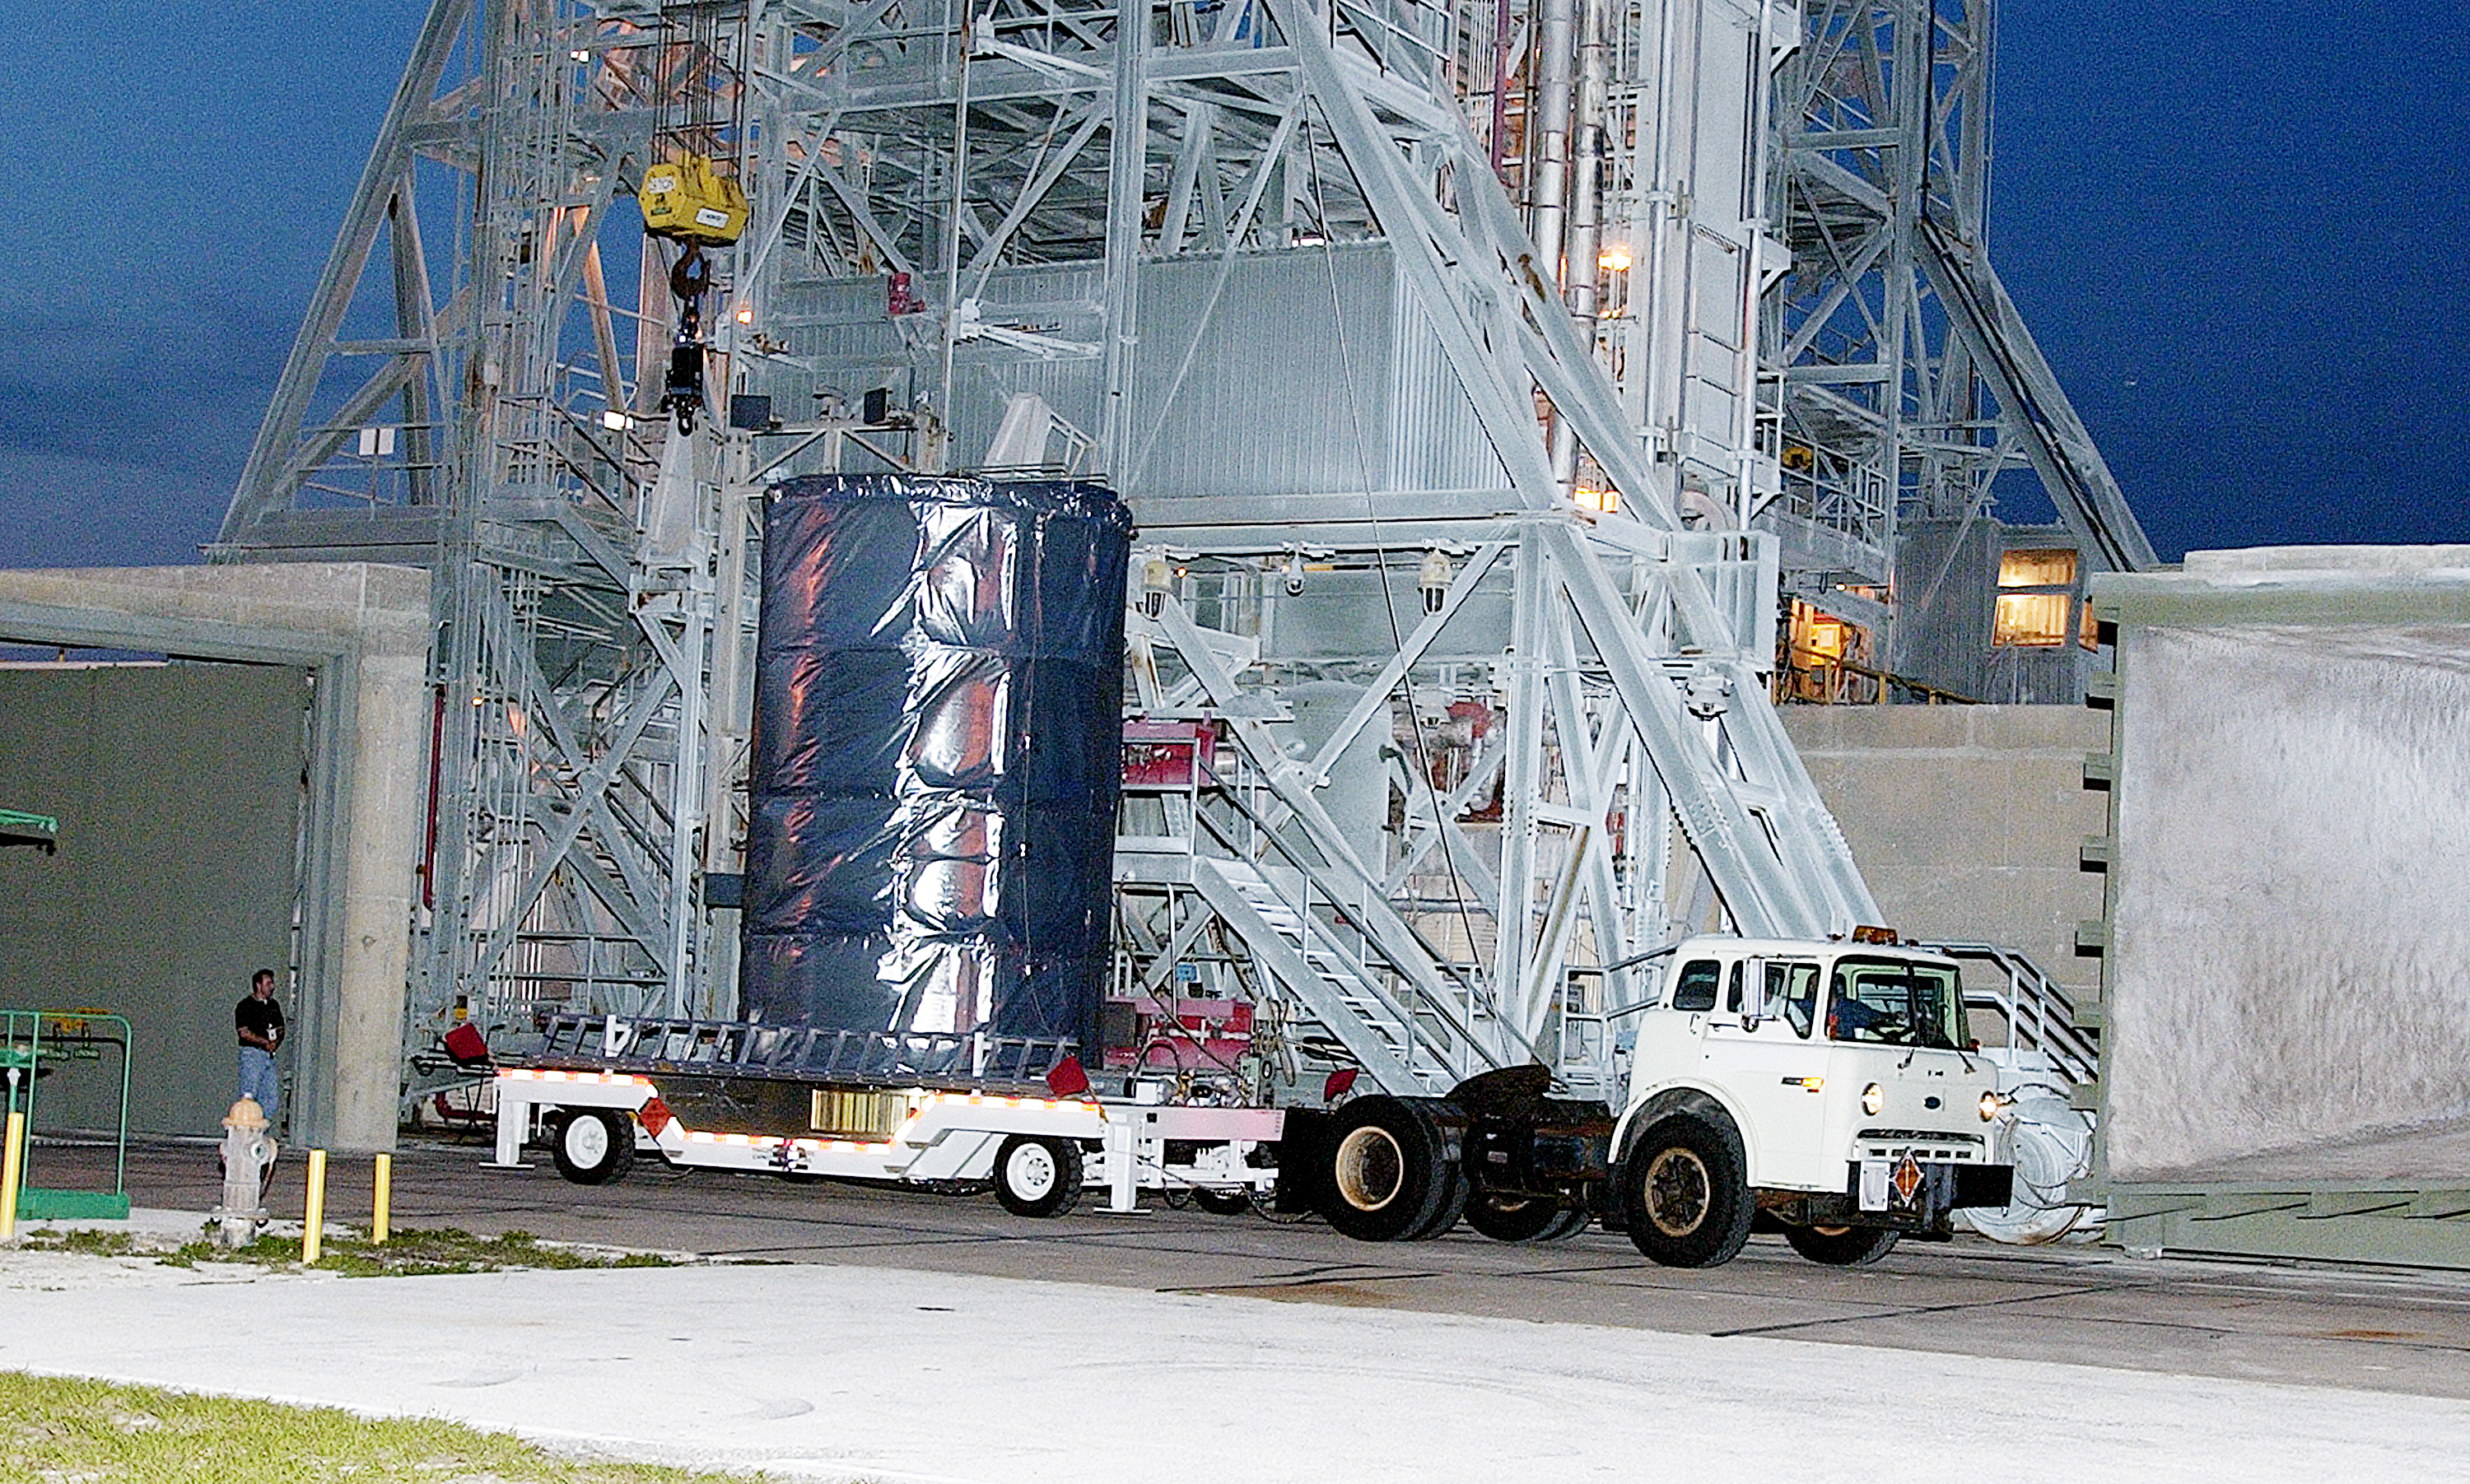

First Launch Attempt

The Spitzer Space Telescope was enclosed in a protective canister, transferred to the top of a Delta II rocket, but not launched due to engineering concerns that delayed the launch. The rocket initially meant to launch Spitzer was then used for a Mars mission, which had a more restricted launch window, and the Spitzer launch was delayed until August 25, 2003.

Credit: NASA/KSC